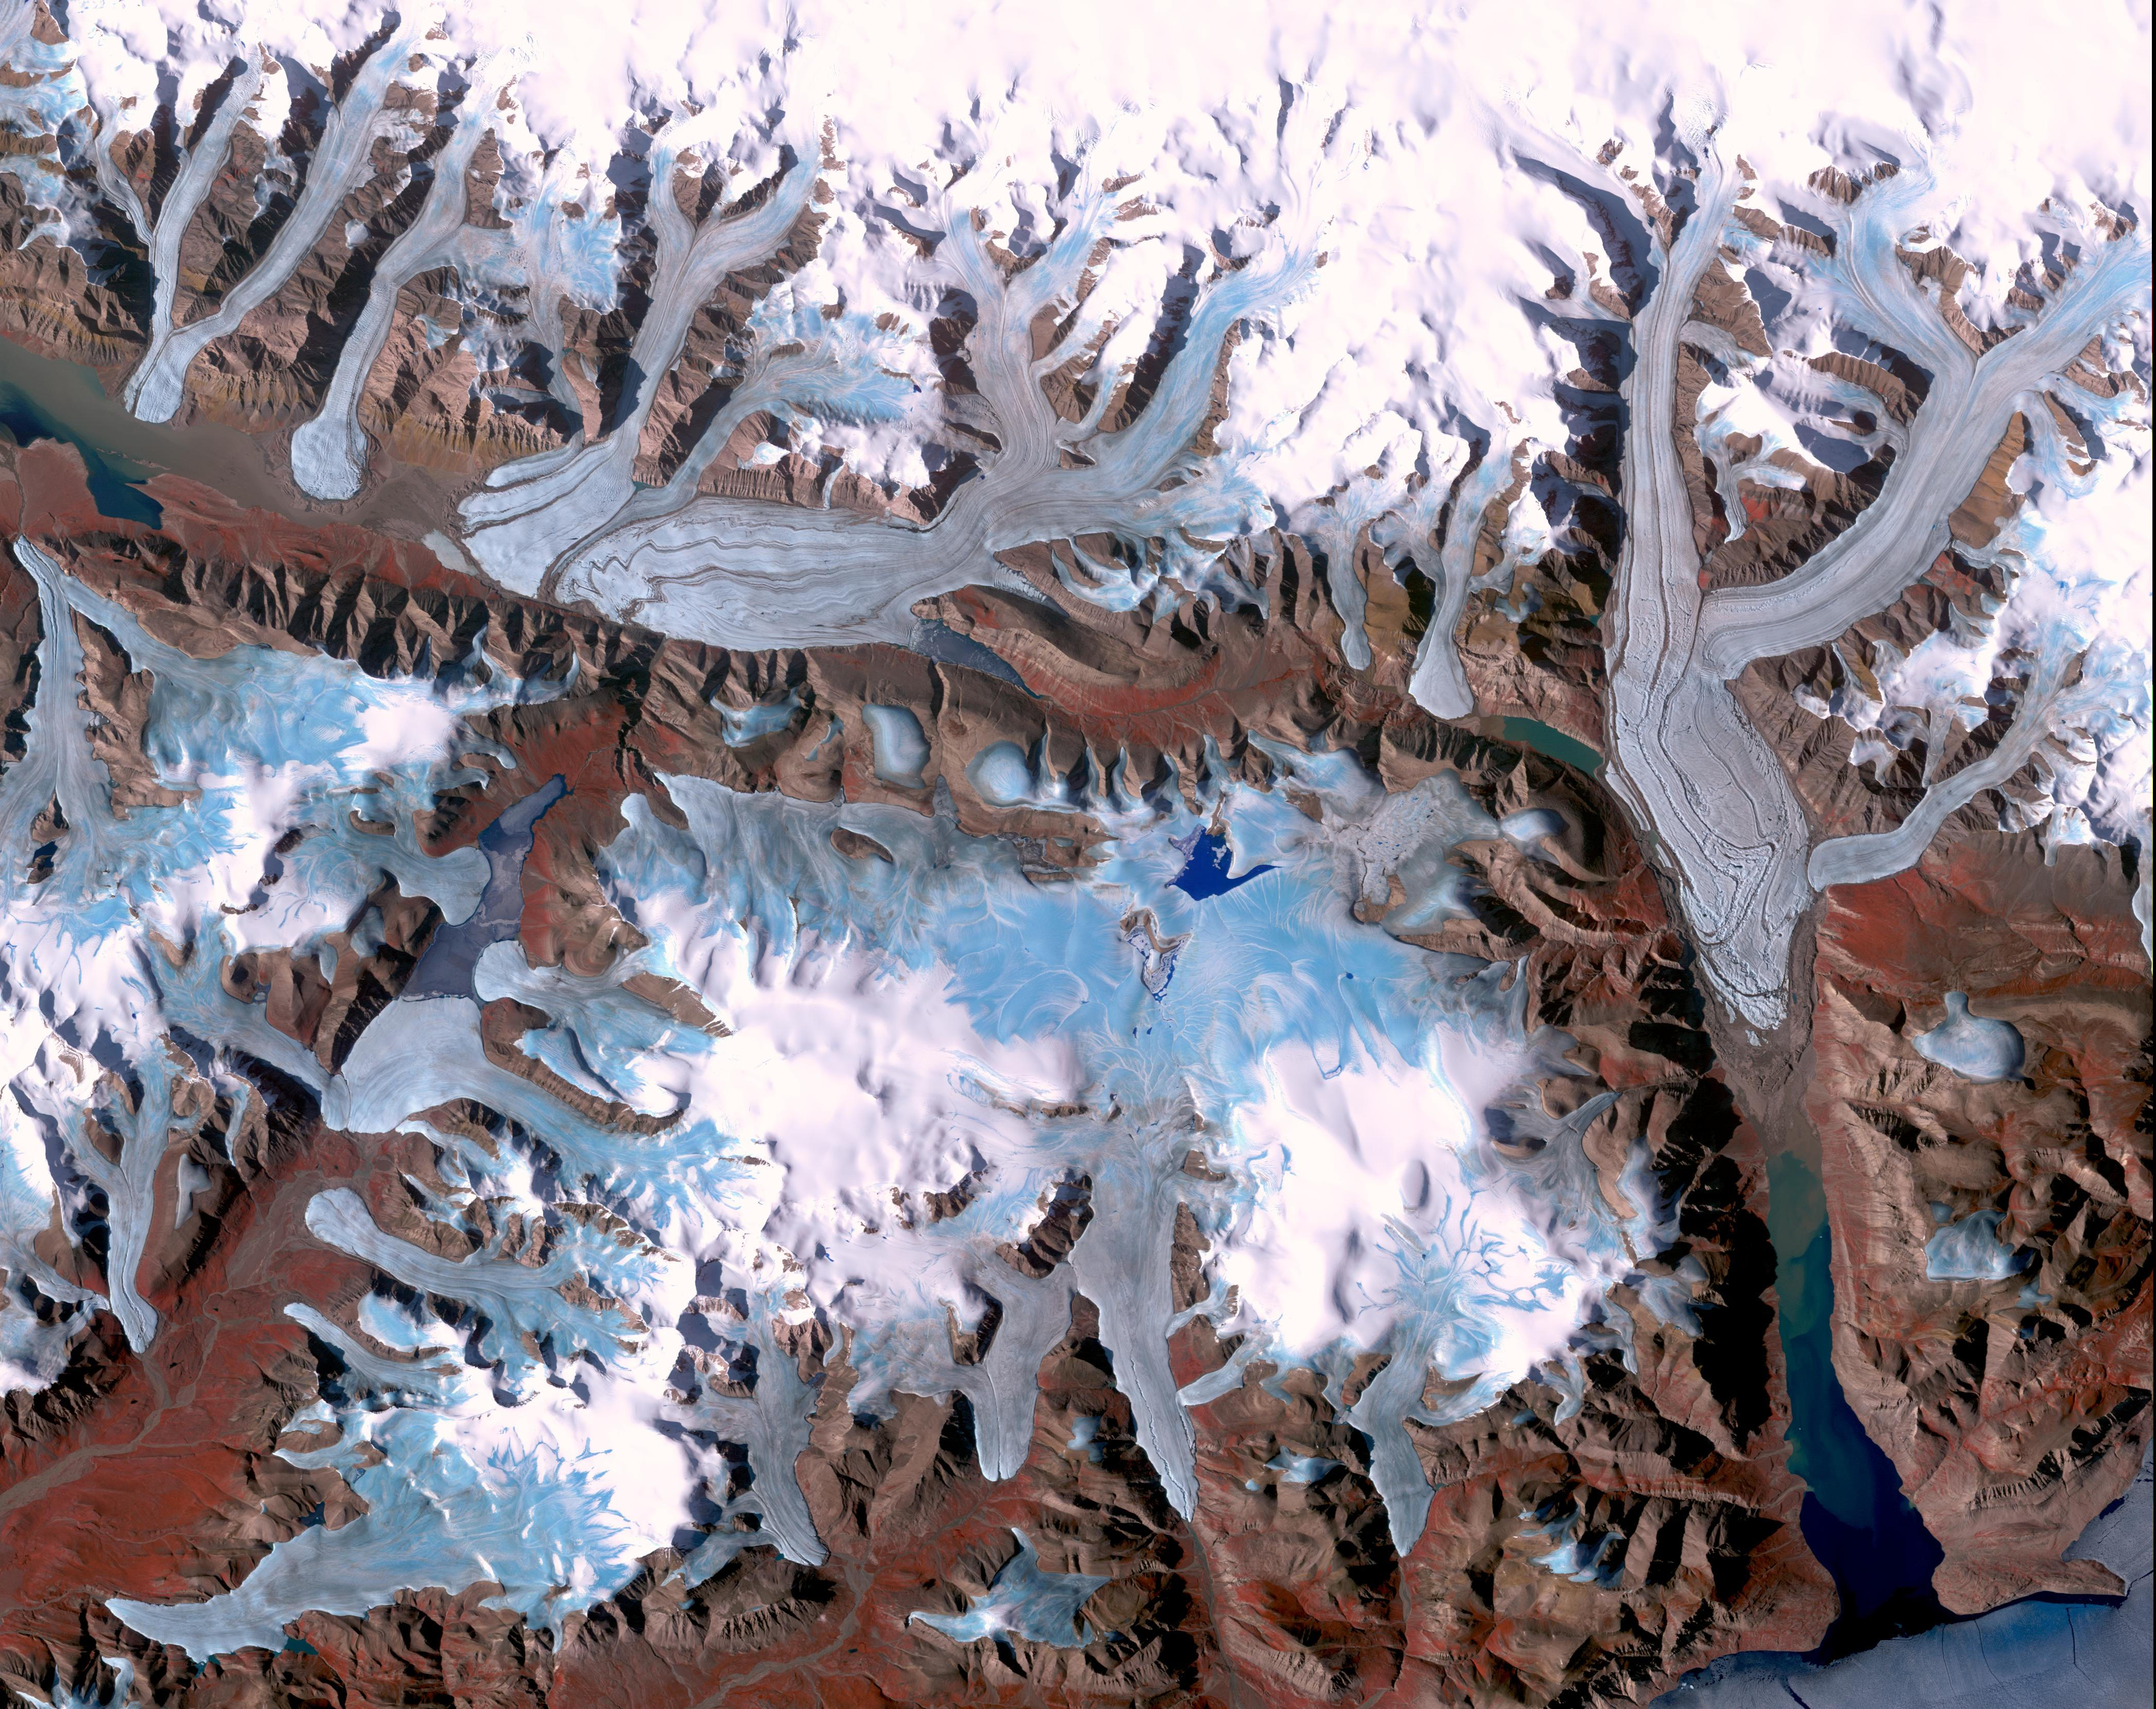

Ellesmere Island, Canada

Ellesmere Island is part of the Qikiqtaaluk Region of the Canadian territory of Nunavut with the most northerly point of land in Canada. Inhabited since about 2000 BC, its current population is less than 200. Large portions of Ellesmere Island are covered with glaciers and ice, as seen in this image of a portion of the north-central part of the island. The image was acquired July 29, 2000, covers an area of 48 by 63 km, and is located at 81.2 degrees north, 80.6 degrees west.

With its 14 spectral bands from the visible to the thermal infrared wavelength region and its high spatial resolution of 15 to 90 meters (about 50 to 300 feet), ASTER images Earth to map and monitor the changing surface of our planet. ASTER is one of five Earth-observing instruments launched Dec. 18, 1999, on Terra. The instrument was built by Japan’s Ministry of Economy, Trade and Industry. A joint U.S./Japan science team is responsible for validation and calibration of the instrument and data products.

The broad spectral coverage and high spectral resolution of ASTER provides scientists in numerous disciplines with critical information for surface mapping and monitoring of dynamic conditions and temporal change. Example applications are: monitoring glacial advances and retreats; monitoring potentially active volcanoes; identifying crop stress; determining cloud morphology and physical properties; wetlands evaluation; thermal pollution monitoring; coral reef degradation; surface temperature mapping of soils and geology; and measuring surface heat balance.

The U.S. science team is located at NASA’s Jet Propulsion Laboratory, Pasadena, Calif. The Terra mission is part of NASA’s Science Mission Directorate, Washington, D.C.

Credit: NASA/GSFC/METI/ERSDAC/JAROS, and U.S./Japan ASTER Science Team